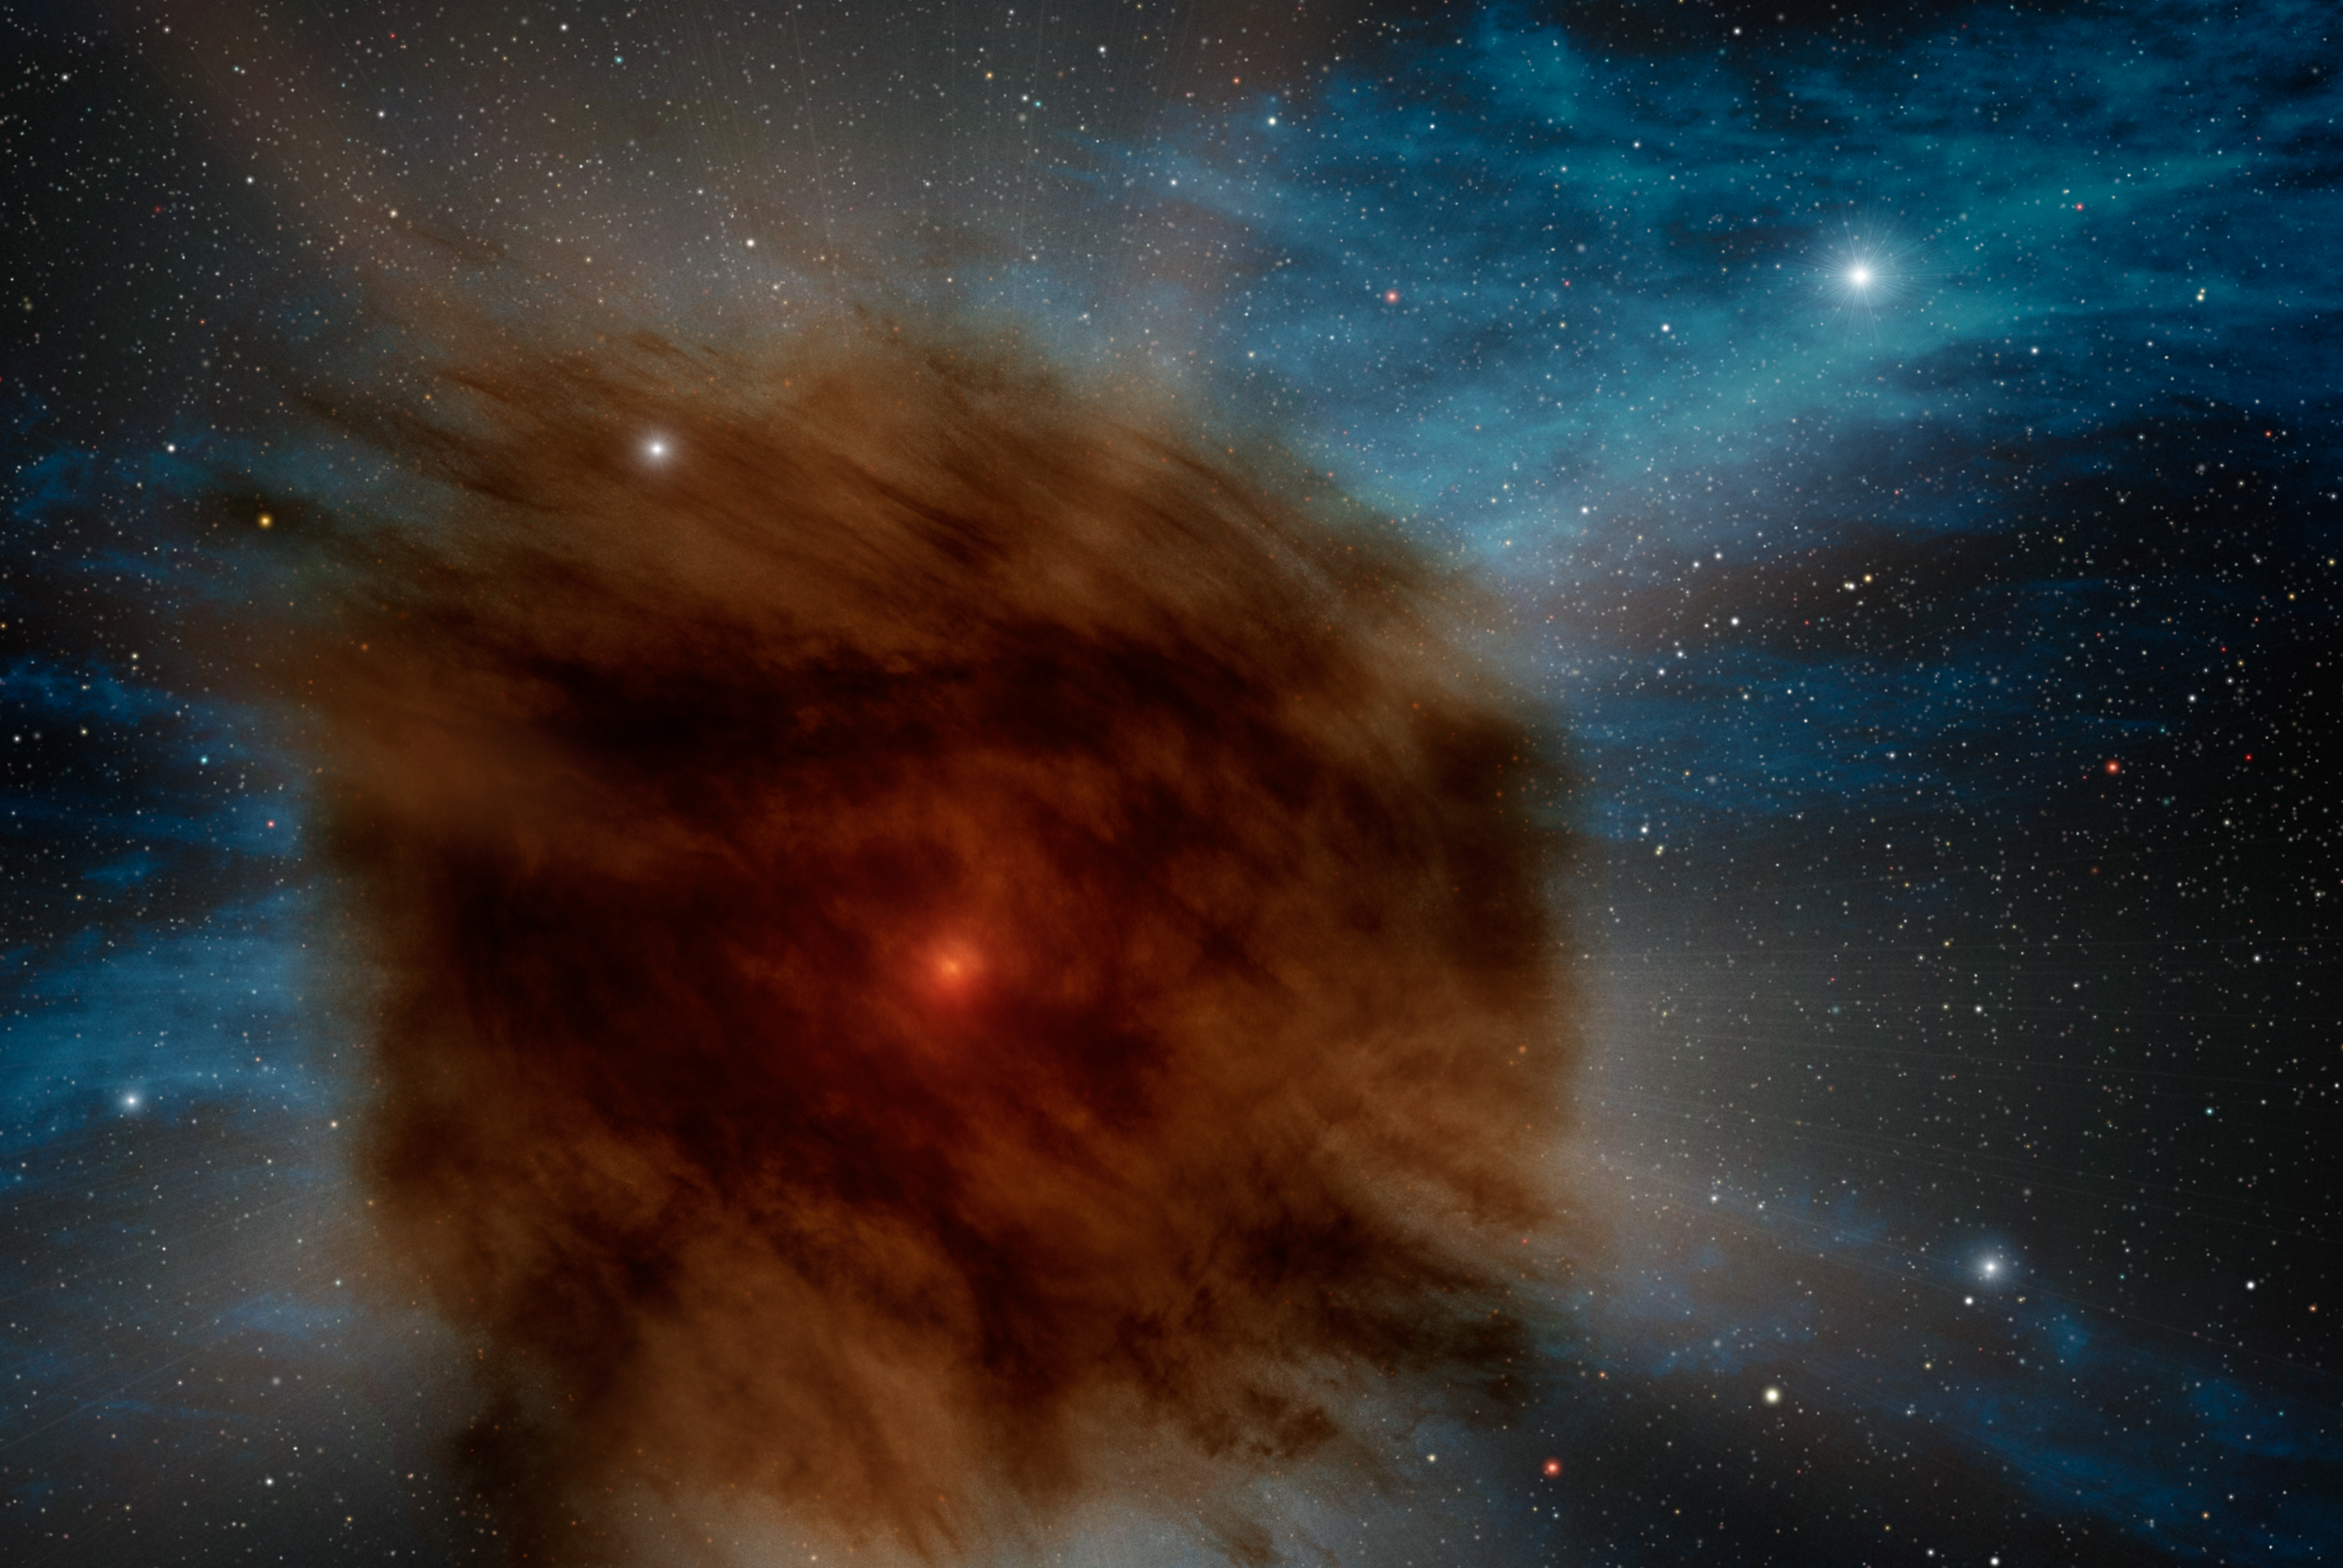

Giant Star Goes Supernova, Smothered by its own Dust (Artist’s Concept)

While searching the skies for black holes using NASA’s Spitzer Space Telescope, astronomers discovered a giant supernova that was smothered in its own dust. In this artist’s rendering, an outer shell of gas and dust — which erupted from the star hundreds of years ago — obscures the supernova within. This event in a distant galaxy hints at one possible future for the brightest star system in our own Milky Way.

Credit: NASA/JPL-Caltech